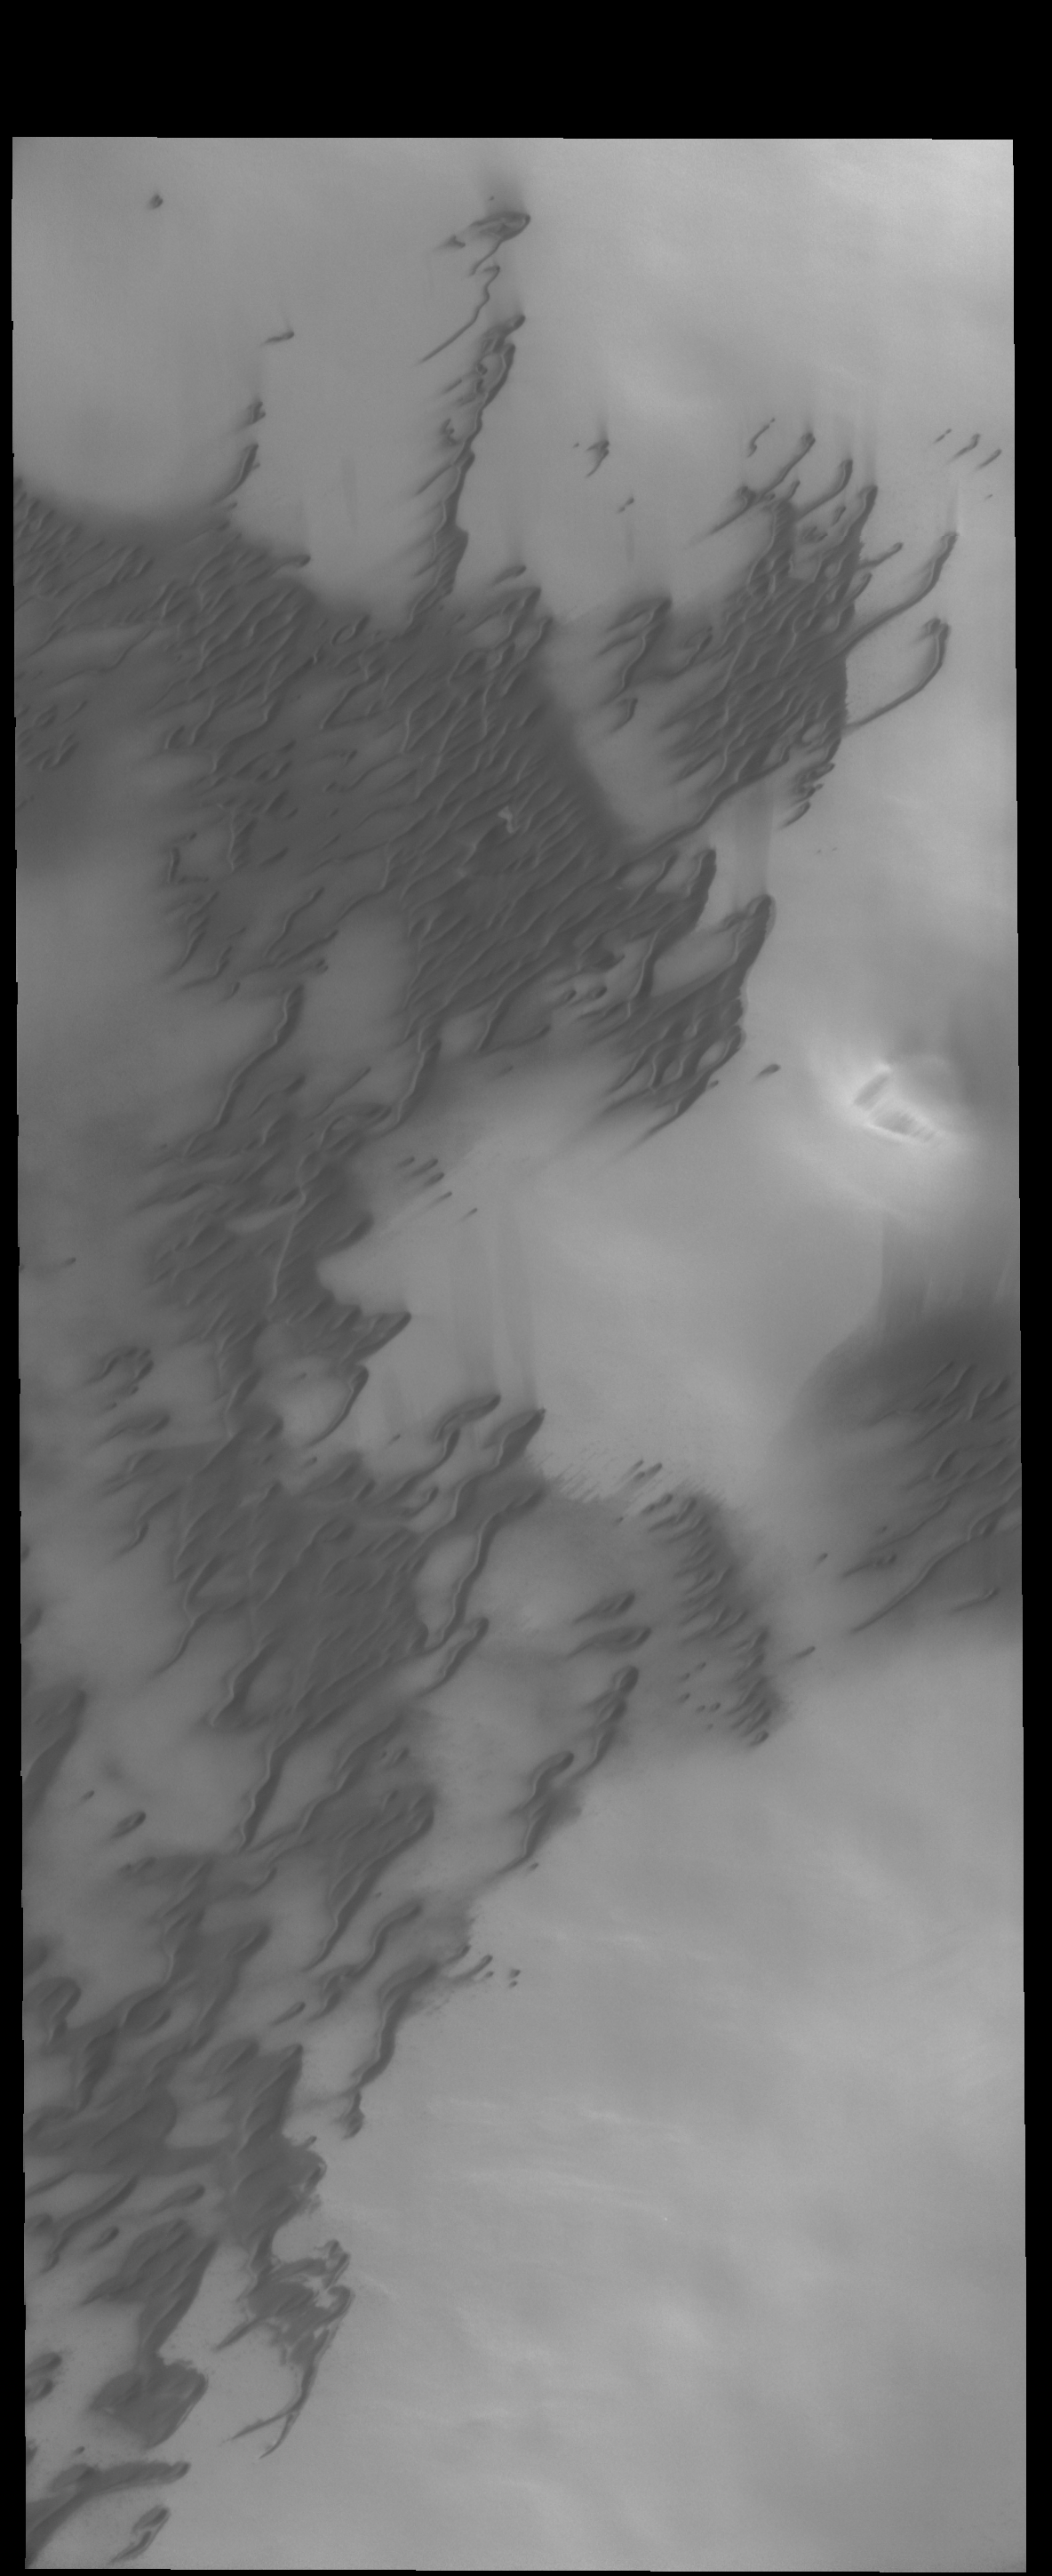

More Polar Dunes

Today’s VIS image shows more north polar dunes.

Credit: NASA/JPL-Caltech/ASU